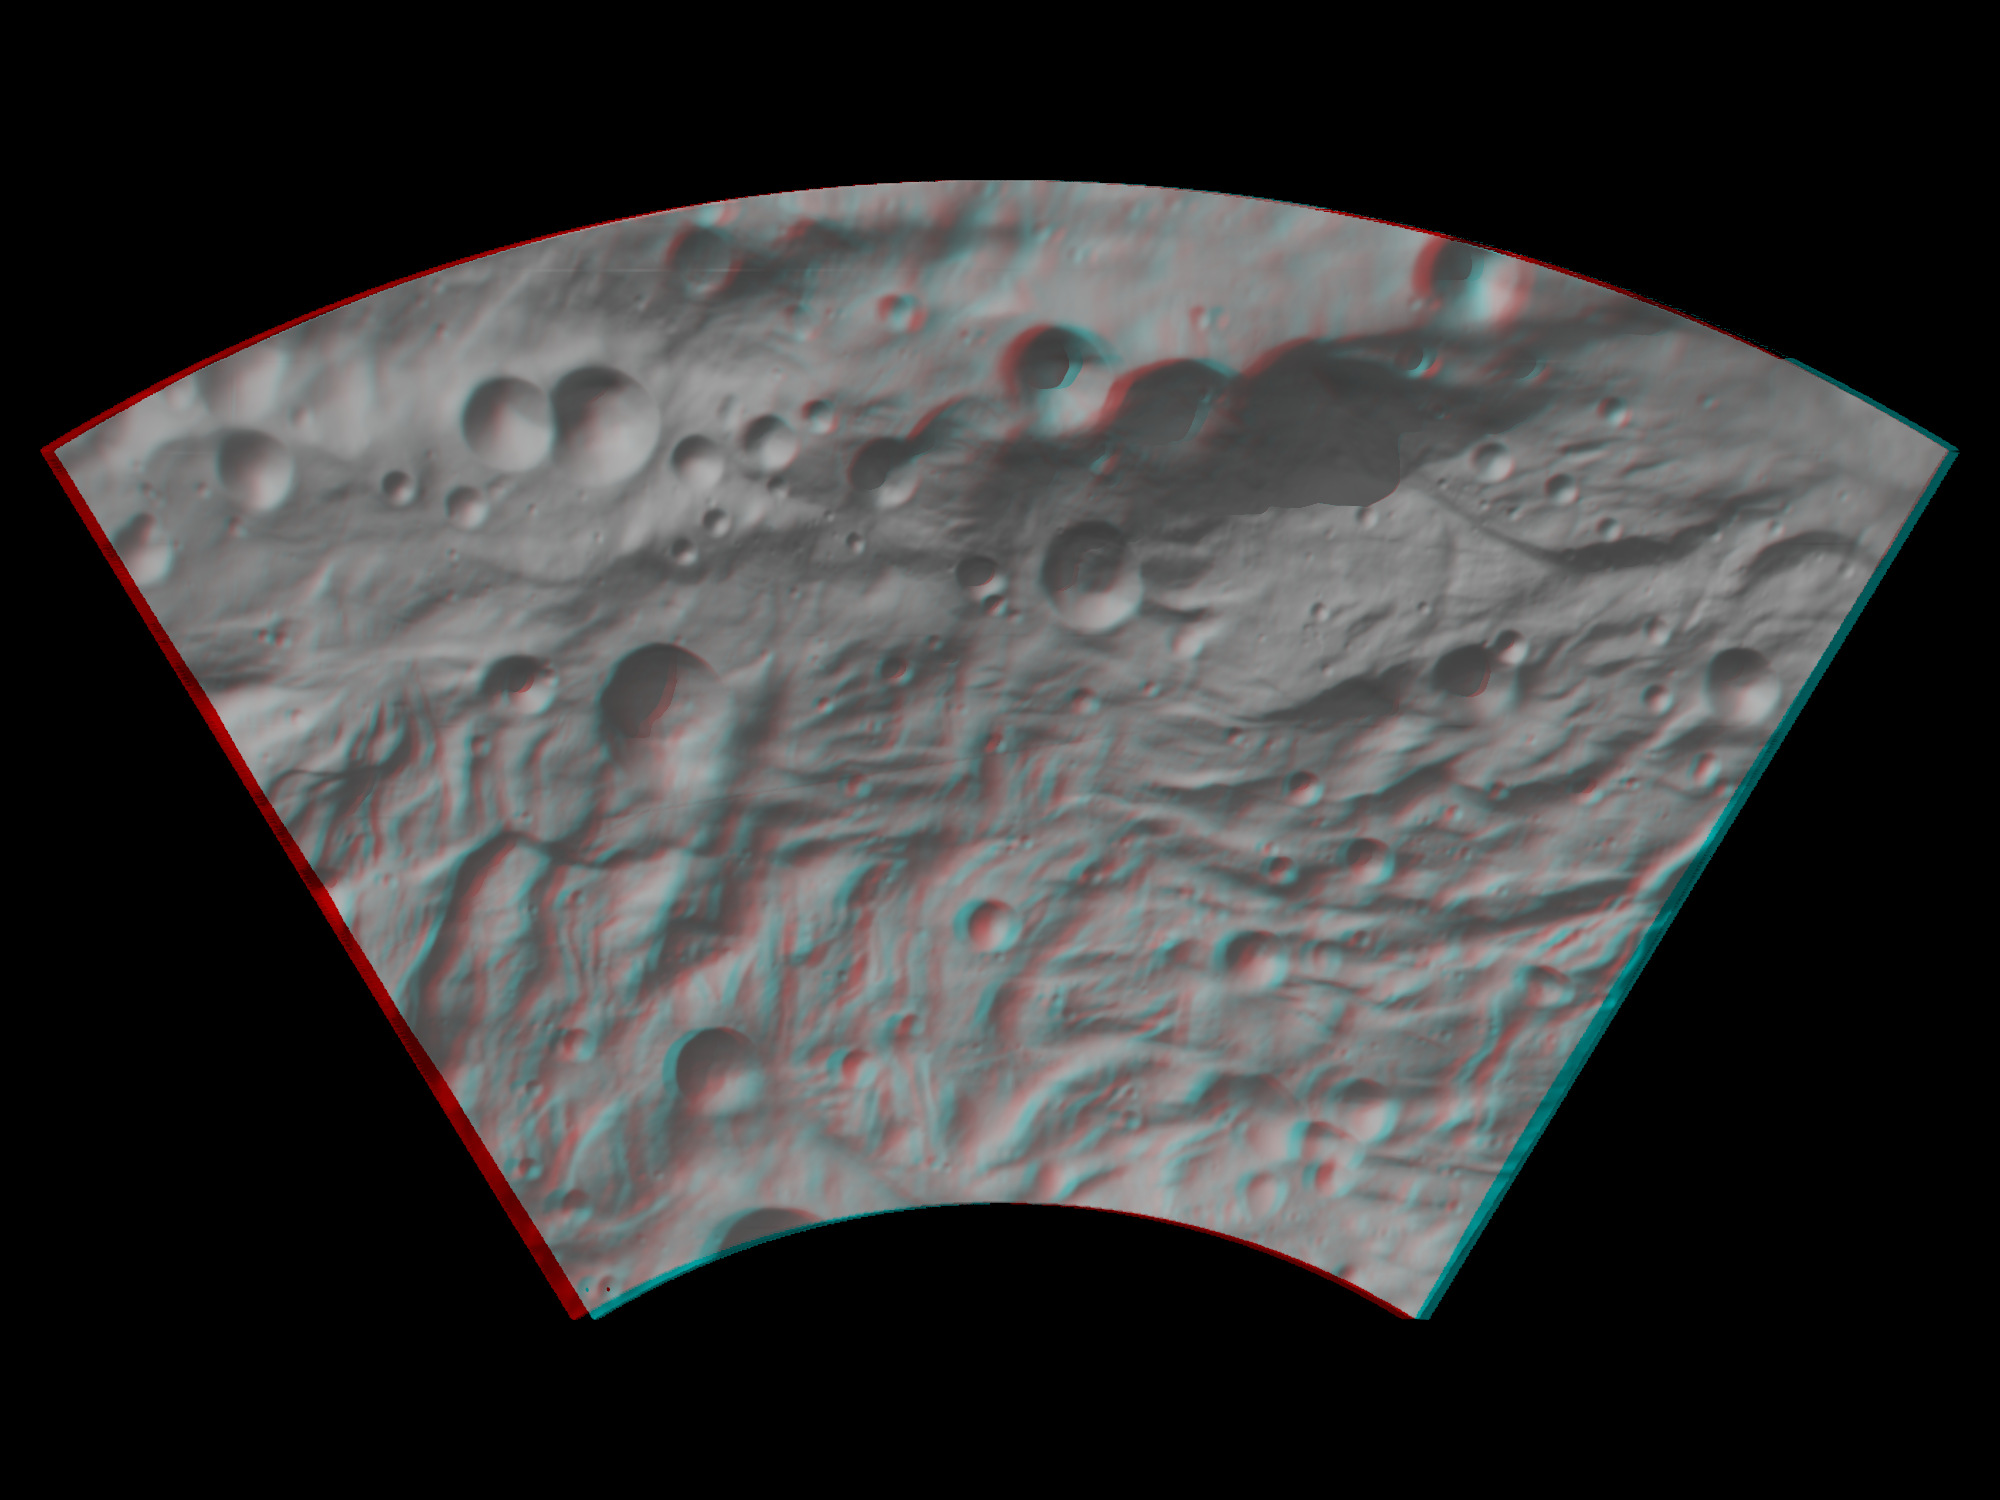

Anaglyph Image of Vesta’s Southwestern Latitudes

This anaglyph image shows the topography of Vesta’s southwestern region. When viewed correctly this image shows a 3D view of Vesta’s surface. This effect was achieved by superimposing two differently colored images with an offset to create depth. To view this image in 3D use red-green, or red-blue, glasses (left eye: red; right eye: green/blue). The depth effect/topography differences in this image were calculated from the shape model of Vesta. The large, heavily degraded subdued rimmed crater in the top right becomes clearer in this anaglyph image. The hummocky (e.g. wavy/undulating) textured terrain of Vesta’s southern region is also clear throughout most of this image. Many hypotheses about the formation mechanism of this distinctive terrane are currently under investigation. This image has a resolution of about 300 meters per pixel.

The Dawn mission to Vesta and Ceres is managed by NASA’s Jet Propulsion Laboratory, a division of the California Institute of Technology, Pasadena, Calif., for NASA’s Science Mission Directorate, Washington. UCLA is responsible for overall Dawn mission science. The Dawn framing cameras were developed and built under the leadership of the Max Planck Institute for Solar System Research, Katlenburg-Lindau, Germany, with significant contributions by DLR German Aerospace Center, Institute of Planetary Research, Berlin, and in coordination with the Institute of Computer and Communication Network Engineering, Braunschweig. The Framing Camera project is funded by the Max Planck Society, DLR, and NASA/JPL.

Credit: NASA/JPL-Caltech/UCLA/MPS/DLR/IDA